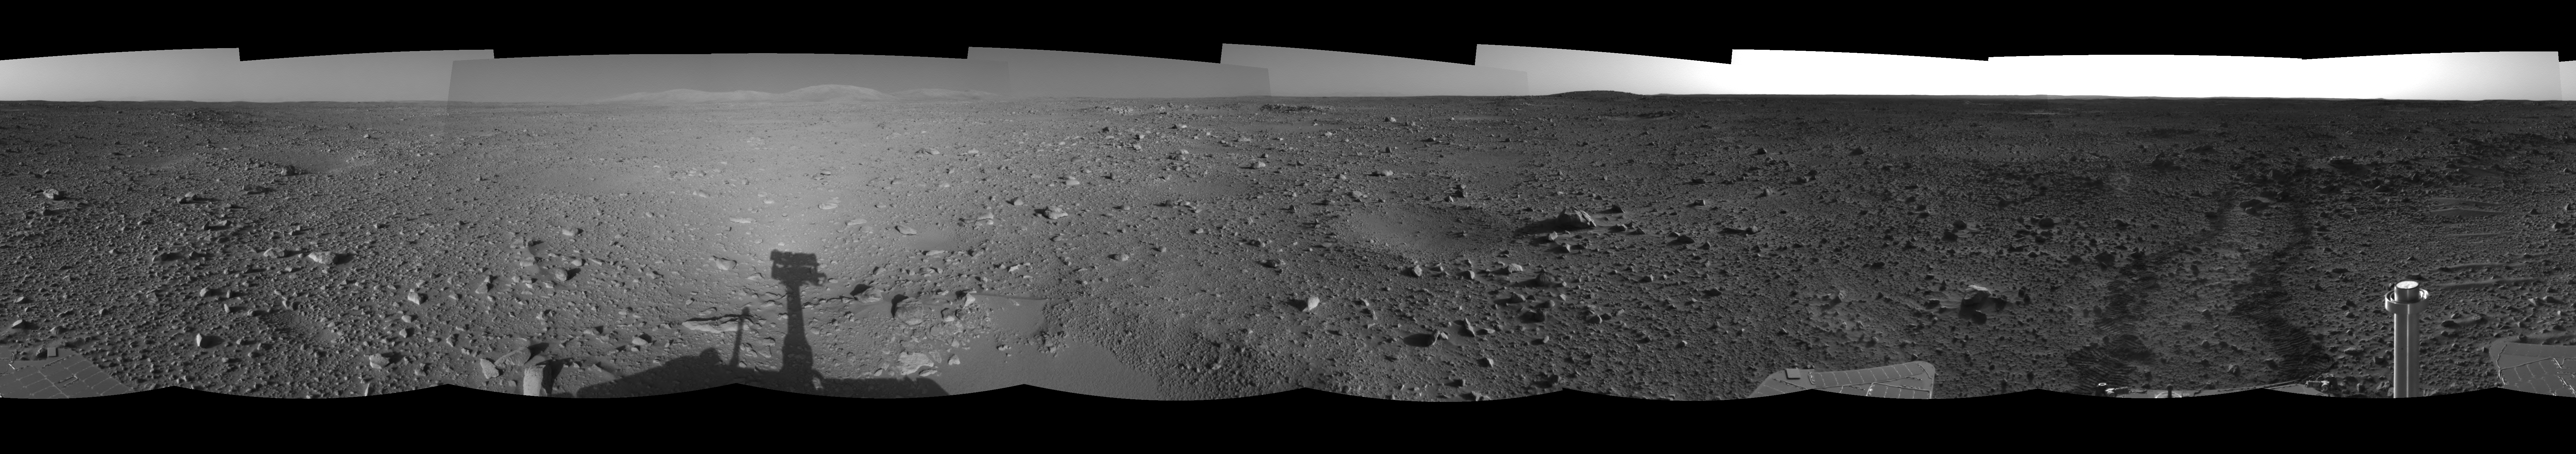

Spirit Heads Toward History (left eye)

This left eye of a stereo pair of views in a cylindrical-projection projection was created from navigation camera images that NASA’s Mars Exploration Rover Spirit acquired on sol 122 (May 7, 2004). Spirit is sitting at site 43. The rover is on its way to the “Columbia Hills,” which can be seen on the horizon. Spirit will spend the next 37 sols or more journeying to the base of these hills with the goal of learning more about Gusev Crater’s past.

See PIA05889 for 3-D view and PIA05891 for right eye view of this left eye cylindrical-perspective projection.

Credit: NASA/JPL